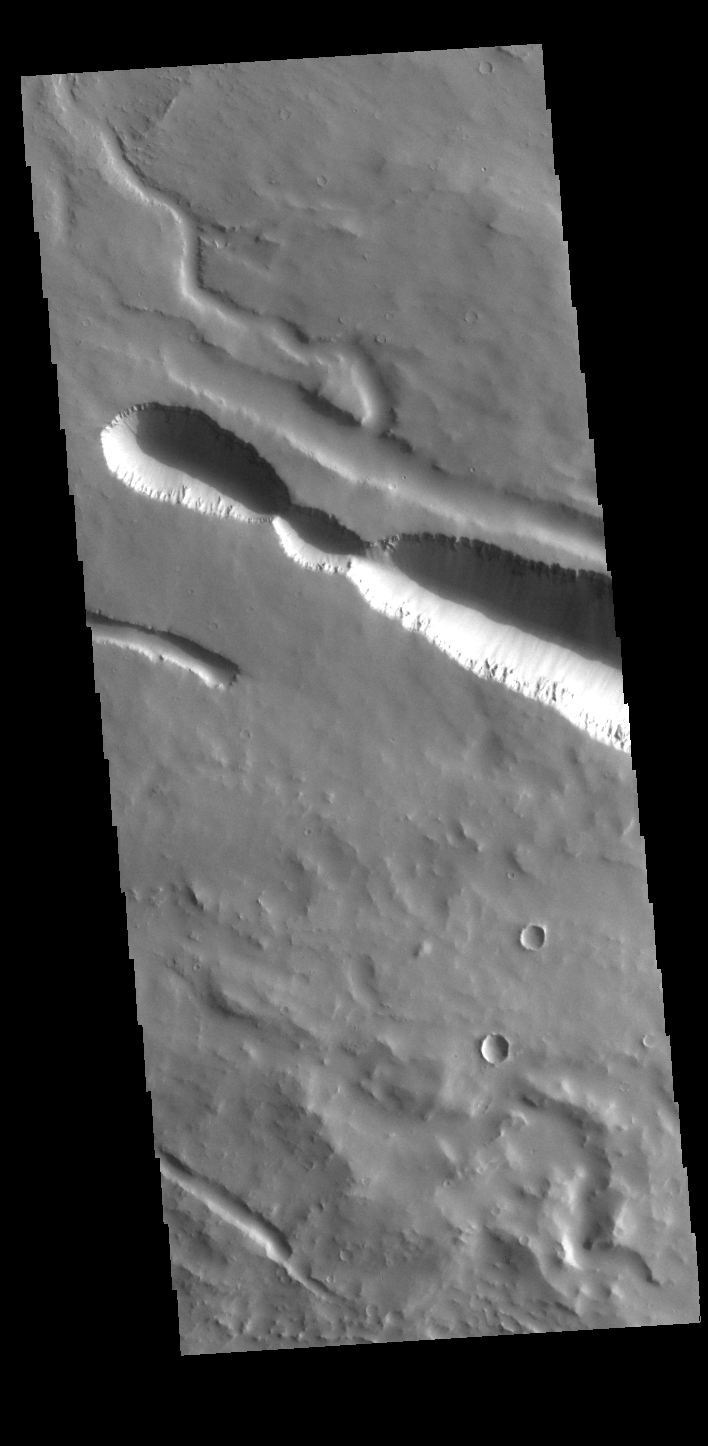

Elysium Fossae

Today’s VIS image contains a section of one of the many channel forms found radial to the Elysium Mons volcanic complex. In this case the fossae are located to the west of Elysium Mons. Elysium Fossae are comprised of both linear and sinuous channels, usually interpreted to have both fluid and tectonic forces playing a part in the formation. The linear depression resembles a graben (formed by tectonic forces) and sinuous channel more closely resembles features caused by fluid flow – either lava or water created by melting subsurface ice due to volcanic heating.

Credit: NASA/JPL-Caltech/ASU